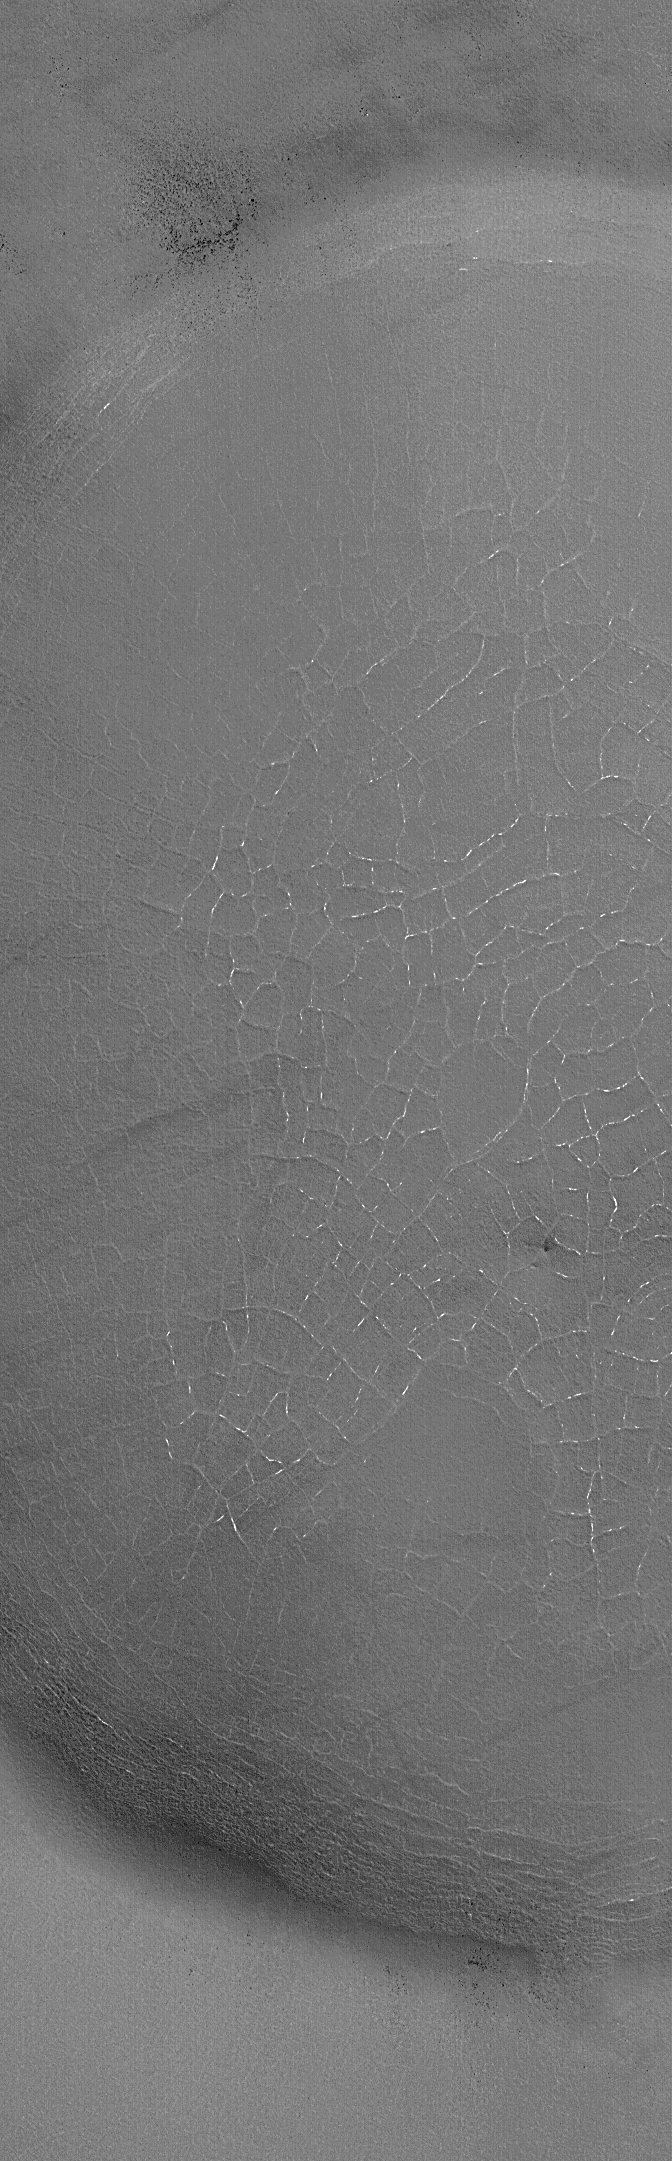

Tiled Floor

2 September 2006
This Mars Global Surveyor (MGS) Mars Orbiter Camera (MOC) image shows polygonal cracks formed in the material that nearly fills an impact crater on the martian northern plains. The light-toned patches in the cracks are the remains of ice, left over from the preceding winter. On Earth, polygons such as these are most common in the polar regions, and form in the presence of ground ice. Whether the same is true for Mars remains to be determined, but, certainly, this is a good possibility.

Location near: 65.7°N, 277.5°W
Image width: ~3 km (~1.9 mi)
Illumination from: lower left
Season: Northern Spring

Credit: NASA/JPL/Malin Space Science Systems